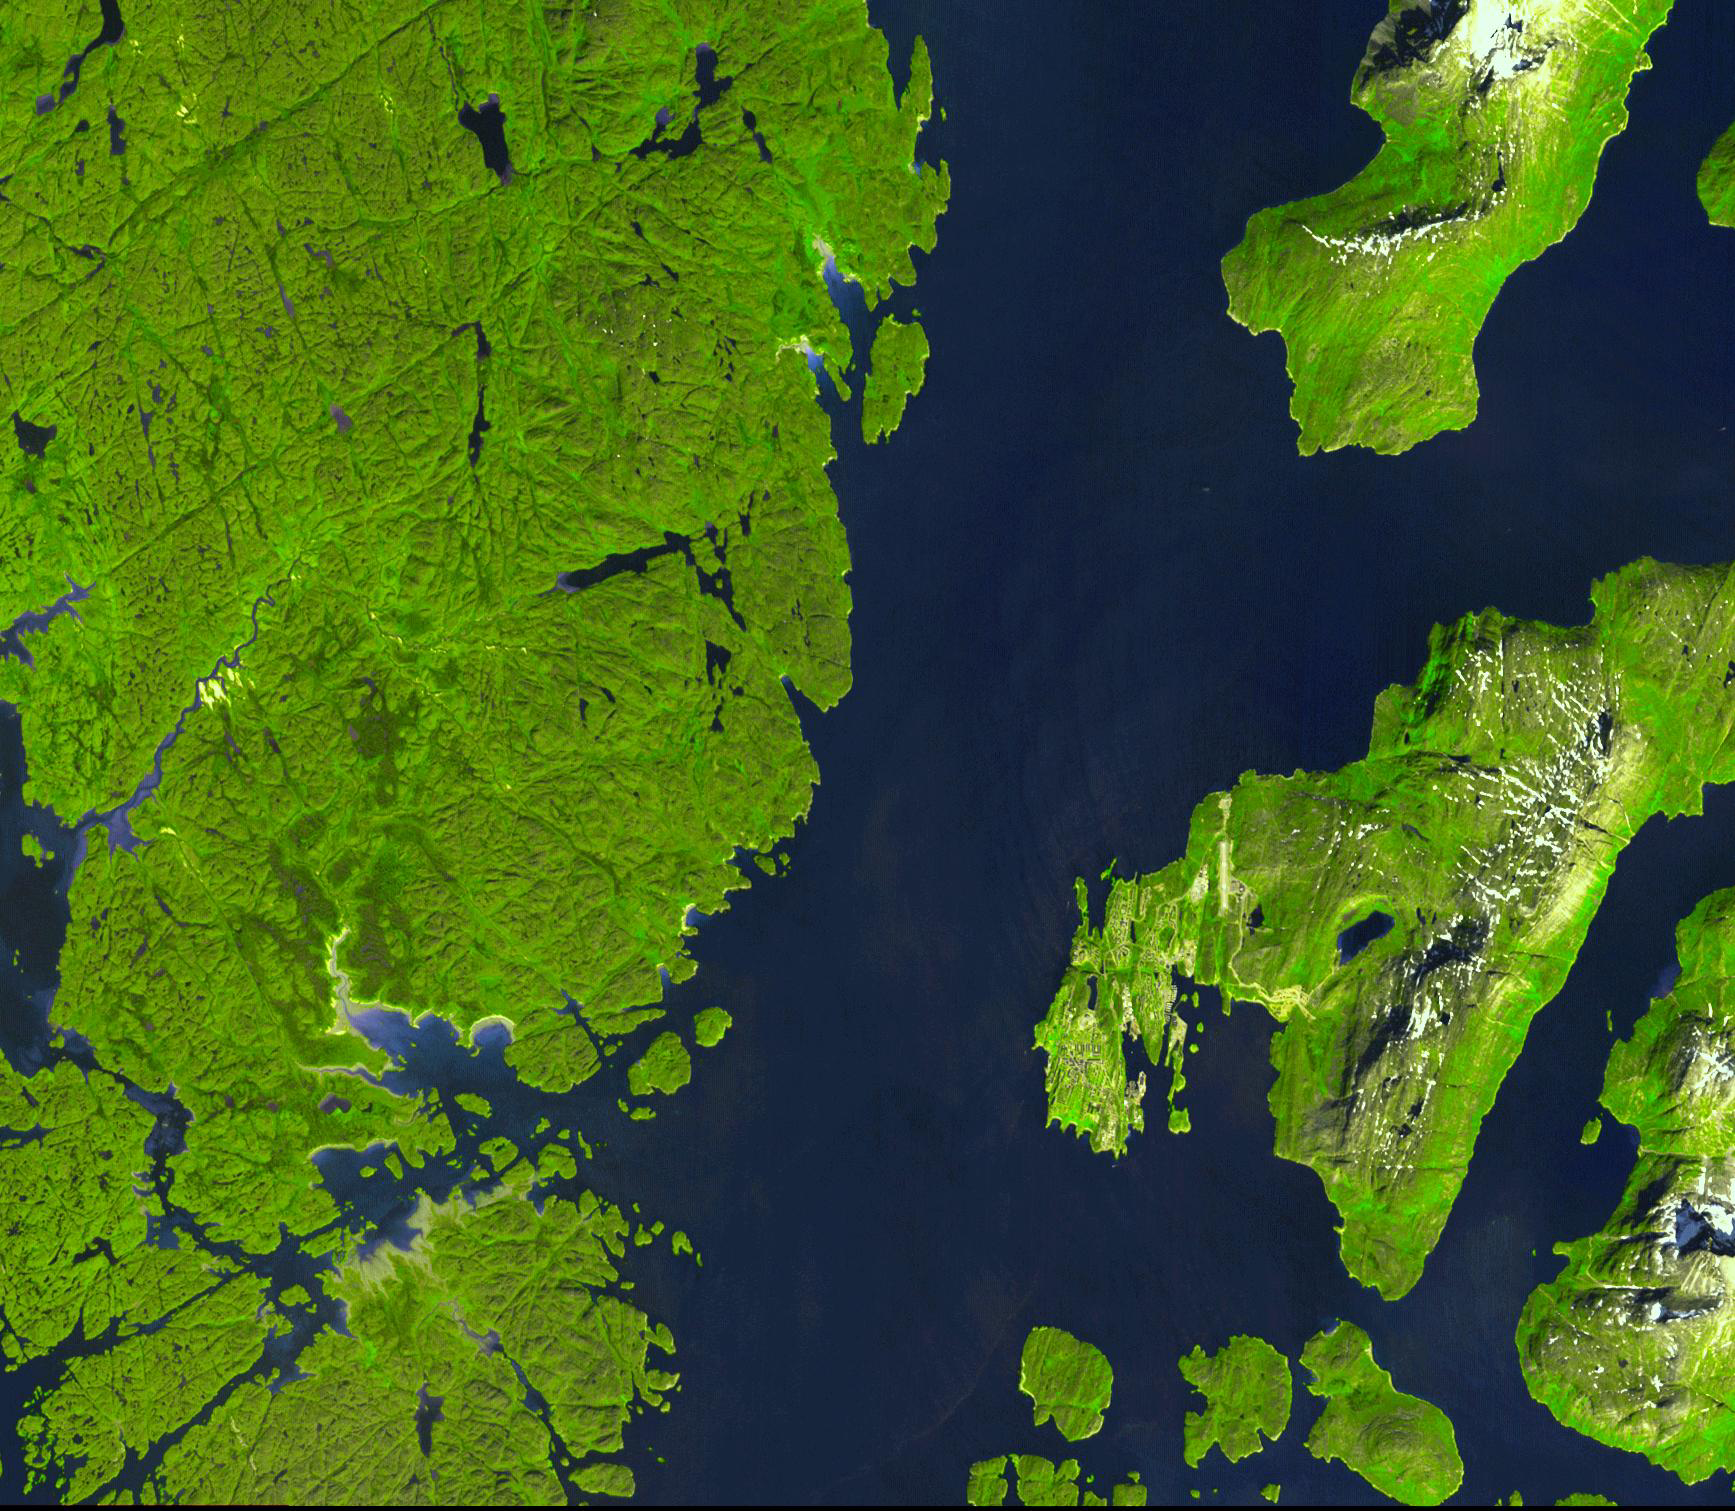

Nuuk, Greenland

Nuuk (or Gadthab) is the capital and largest city of Greenland. It is located at the mouth of the Nuup Kangerlua inlet on the west coast of Greenland. It has a population of about 15,000. The site has a long history of different inhabitation: first by the Inuit people around 2000 B.C., later by Viking explorers in the 10th century. Inuit and Vikings lived together for about 500 years until about 1500, when human habitation suddenly stopped, most likely due to change in climate and vegetation.

The image was acquired August 2, 2004, covers an area of 22.7 x 26 km, and is located at 64.2 degrees north latitude, 51.8 degrees west longitude.

The U.S. science team is located at NASA’s Jet Propulsion Laboratory, Pasadena, Calif. The Terra mission is part of NASA’s Science Mission Directorate.

Credit: NASA/GSFC/METI/ERSDAC/JAROS, and U.S./Japan ASTER Science Team